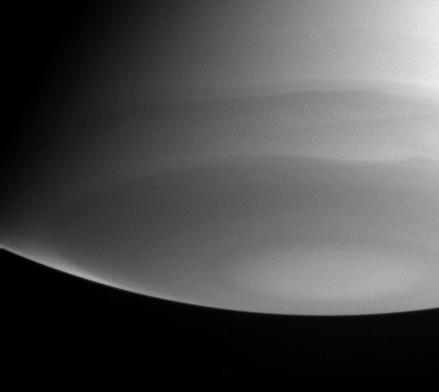

South Polar Features

Wavy bands of clouds near Saturn’s south pole dominate this ultraviolet image from the Cassini spacecraft. A bright wedge is visible near the lower left limb (apparent edge) of the planet. That wedge falls in a latitude band that borders a darker latitude band a little closer to the pole.

Viewing the limb of the planet in ultraviolet light allows researchers to sample the high part of the atmosphere (the stratosphere). Imaging scientists can discern from this image that the stratosphere in this latitude band is relatively pure hydrogen and helium and contains very little stratospheric haze, which causes darkening closer to the pole.

The image was taken on July 22, 2004, from a distance of 6.7 million kilometers (4.1 million miles) from Saturn. The image scale is 79 kilometers (49 miles) per pixel. Contrast was slightly enhanced to bring out features in the atmosphere.

The Cassini-Huygens mission is a cooperative project of NASA, the European Space Agency and the Italian Space Agency. The Jet Propulsion Laboratory, a division of the California Institute of Technology in Pasadena, manages the Cassini-Huygens mission for NASA’s Office of Space Science, Washington, D.C. The Cassini orbiter and its two onboard cameras, were designed, developed and assembled at JPL. The imaging team is based at the Space Science Institute, Boulder, Colo.

Credit: NASA/JPL/Space Science Institute